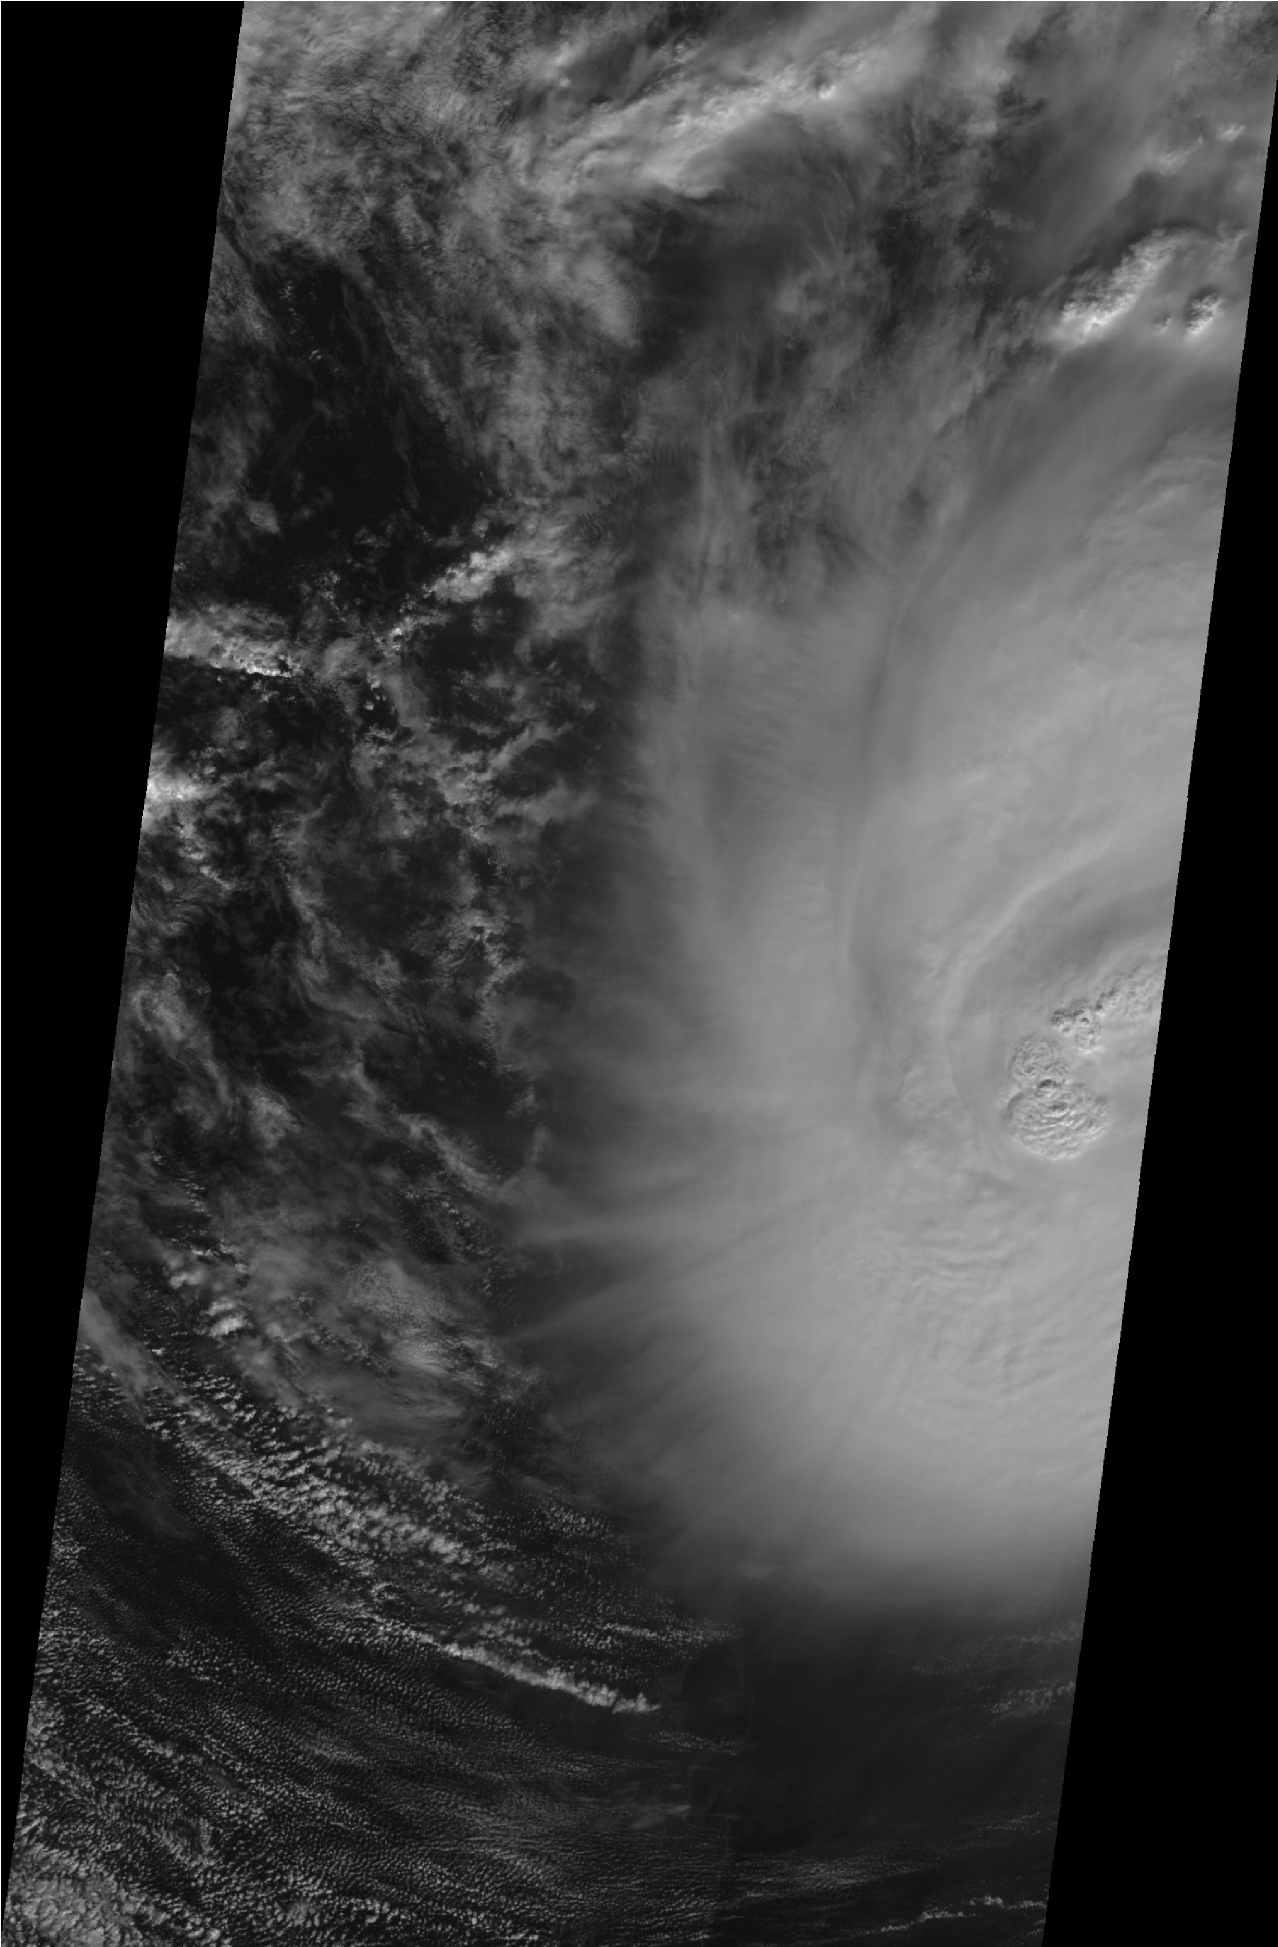

MISR High-Resolution, Cross-Track Winds for Hurricane Ida

Animation

Figure 1Figure 2

On Sunday, Nov. 8, 2009 at 16:34 UTC (10:34 a.m. CST) the Multi-angle Imaging SpectroRadiometer (MISR) instrument on NASA’s Terra satellite passed over Hurricane Ida while it was situated between western Cuba and the Yucatan Peninsula. According to the National Hurricane Center, at 15:00 UTC, the hurricane had an estimated minimum central pressure of 983 millibars, with maximum sustained winds of 148 kilometers per hour/41 meters per second (92 miles per hour — corresponding to a Category 1 storm on the Saffir-Simpson scale). Three hours later, at 18:00 UTC, the minimum central pressure had decreased to 978 millibars, and the maximum sustained winds increased to 157 kilometers per hour/44 meters per second (98 miles per hour) — corresponding to a Category 2 storm. At 21:00 UTC, the storm reached it maximum intensity, with a minimum central pressure of 976 millibars, with sustained winds near 167 kilometers per hour/46 meters per second (104 miles per hour). Ida eventually made landfall in the United States as a tropical storm with maximum sustained winds of 72 kilometers per hour/20 meters per second (45 miles per hour) at Dauphin Island, Ala., on Tuesday, Nov. 10.

The first pair of images (figure 1) shows a visible image from MISR’s nadir viewing camera, on the left, and a prototype retrieval of high-resolution (1.1 kilometers, or 0.7 miles) cross-track cloud motion heights and winds superimposed on this image on the right. The eye of Hurricane Ida is on the far right of the images and black regions indicate the extent of the MISR 380-kilometer-wide (236-mile-wide) image swath. North is toward the top of the images. The low clouds in the right image show the characteristic counterclockwise flow (from east to west for clouds north of the hurricane eye and the opposite to the south of the eye) associated with strong low pressure in the Northern Hemisphere. MISR uses a stereophotogrammetric technique to simultaneously retrieve the height and cross-track (east-west) motion of clouds. This technique relies on MISR’s nine cameras that provide 275-meter (902-foot) resolution views of a single scene from different angles over a period of approximately seven minutes. An automatic pattern matching algorithm finds cloud top features that are common among the MISR camera images and determines the displacement of these features over time. Because the retrieval is purely geometric, the height assignment is very robust. For Hurricane Ida, the highest clouds are found at an altitude above 15 kilometers (9.3 miles) — higher than a typical passenger aircraft flies. The prototype cross-track wind retrieval uses the time difference between different camera views to infer the motion of features orthogonal to the (north to south) motion of the satellite. The retrieval of both height and wind is done at a spatial resolution of 1.1 kilometers (0.7 miles). Observations of this type are extremely difficult to acquire from ground-based or airborne platforms.

The second set of images (figure 2) shows the detail of the clouds near the hurricane eye. At the time of the satellite overpass, Ida’s eye was “closed,” meaning that it was covered by clouds, so the typical dark eye caused by descending air in the center of the hurricane vortex is not visible. In this case, however, strong thunderstorms nearly reaching the stratosphere are visible as “bubbles.” Upon reaching the stratosphere, the tops of thunderstorms rapidly spread out, as shown in the image on the right. The clouds to the west of the strongest storms are moving toward the west, while the clouds to the east are moving east. The speed this motion retrieved by MISR ranges from 10 to 30 meters per second (36 to 108 kilometers, or 22 to 67 miles, per hour).

The bubbling cloud tops observed by MISR are a relatively common feature of intensifying tropical storms, such as Hurricane Ida. They are associated with what are known as “vortical hot towers,” which have been observed by other NASA satellite instruments, such as the Tropical Rainfall Measuring Mission (TRMM) that carries a precipitation radar that can look below the hurricane cloud tops. By rapidly bringing energy from the ocean surface up through the atmosphere, hot towers play an important, but not completely understood, role in storm intensification. The animation shows the development and spreading out of the clouds at the top of the hurricane over the seven-minute time period of the MISR instrument overpass. The spatial resolution of the images is 275 meters (902 feet) and the images are registered to the top of the hurricane to highlight the rapid development of the cloud features associated with the hot towers.

MISR was built and is managed by NASA’s Jet Propulsion Laboratory, Pasadena, Calif., for NASA’s Science Mission Directorate, Washington, D.C. The Terra satellite is managed by NASA’s Goddard Space Flight Center, Greenbelt, Md. The MISR data were obtained from the NASA Langley Research Center Atmospheric Science Data Center. JPL is a division of the California Institute of Technology.

Credit: NASA/GSFC/LaRC/JPL, MISR Team